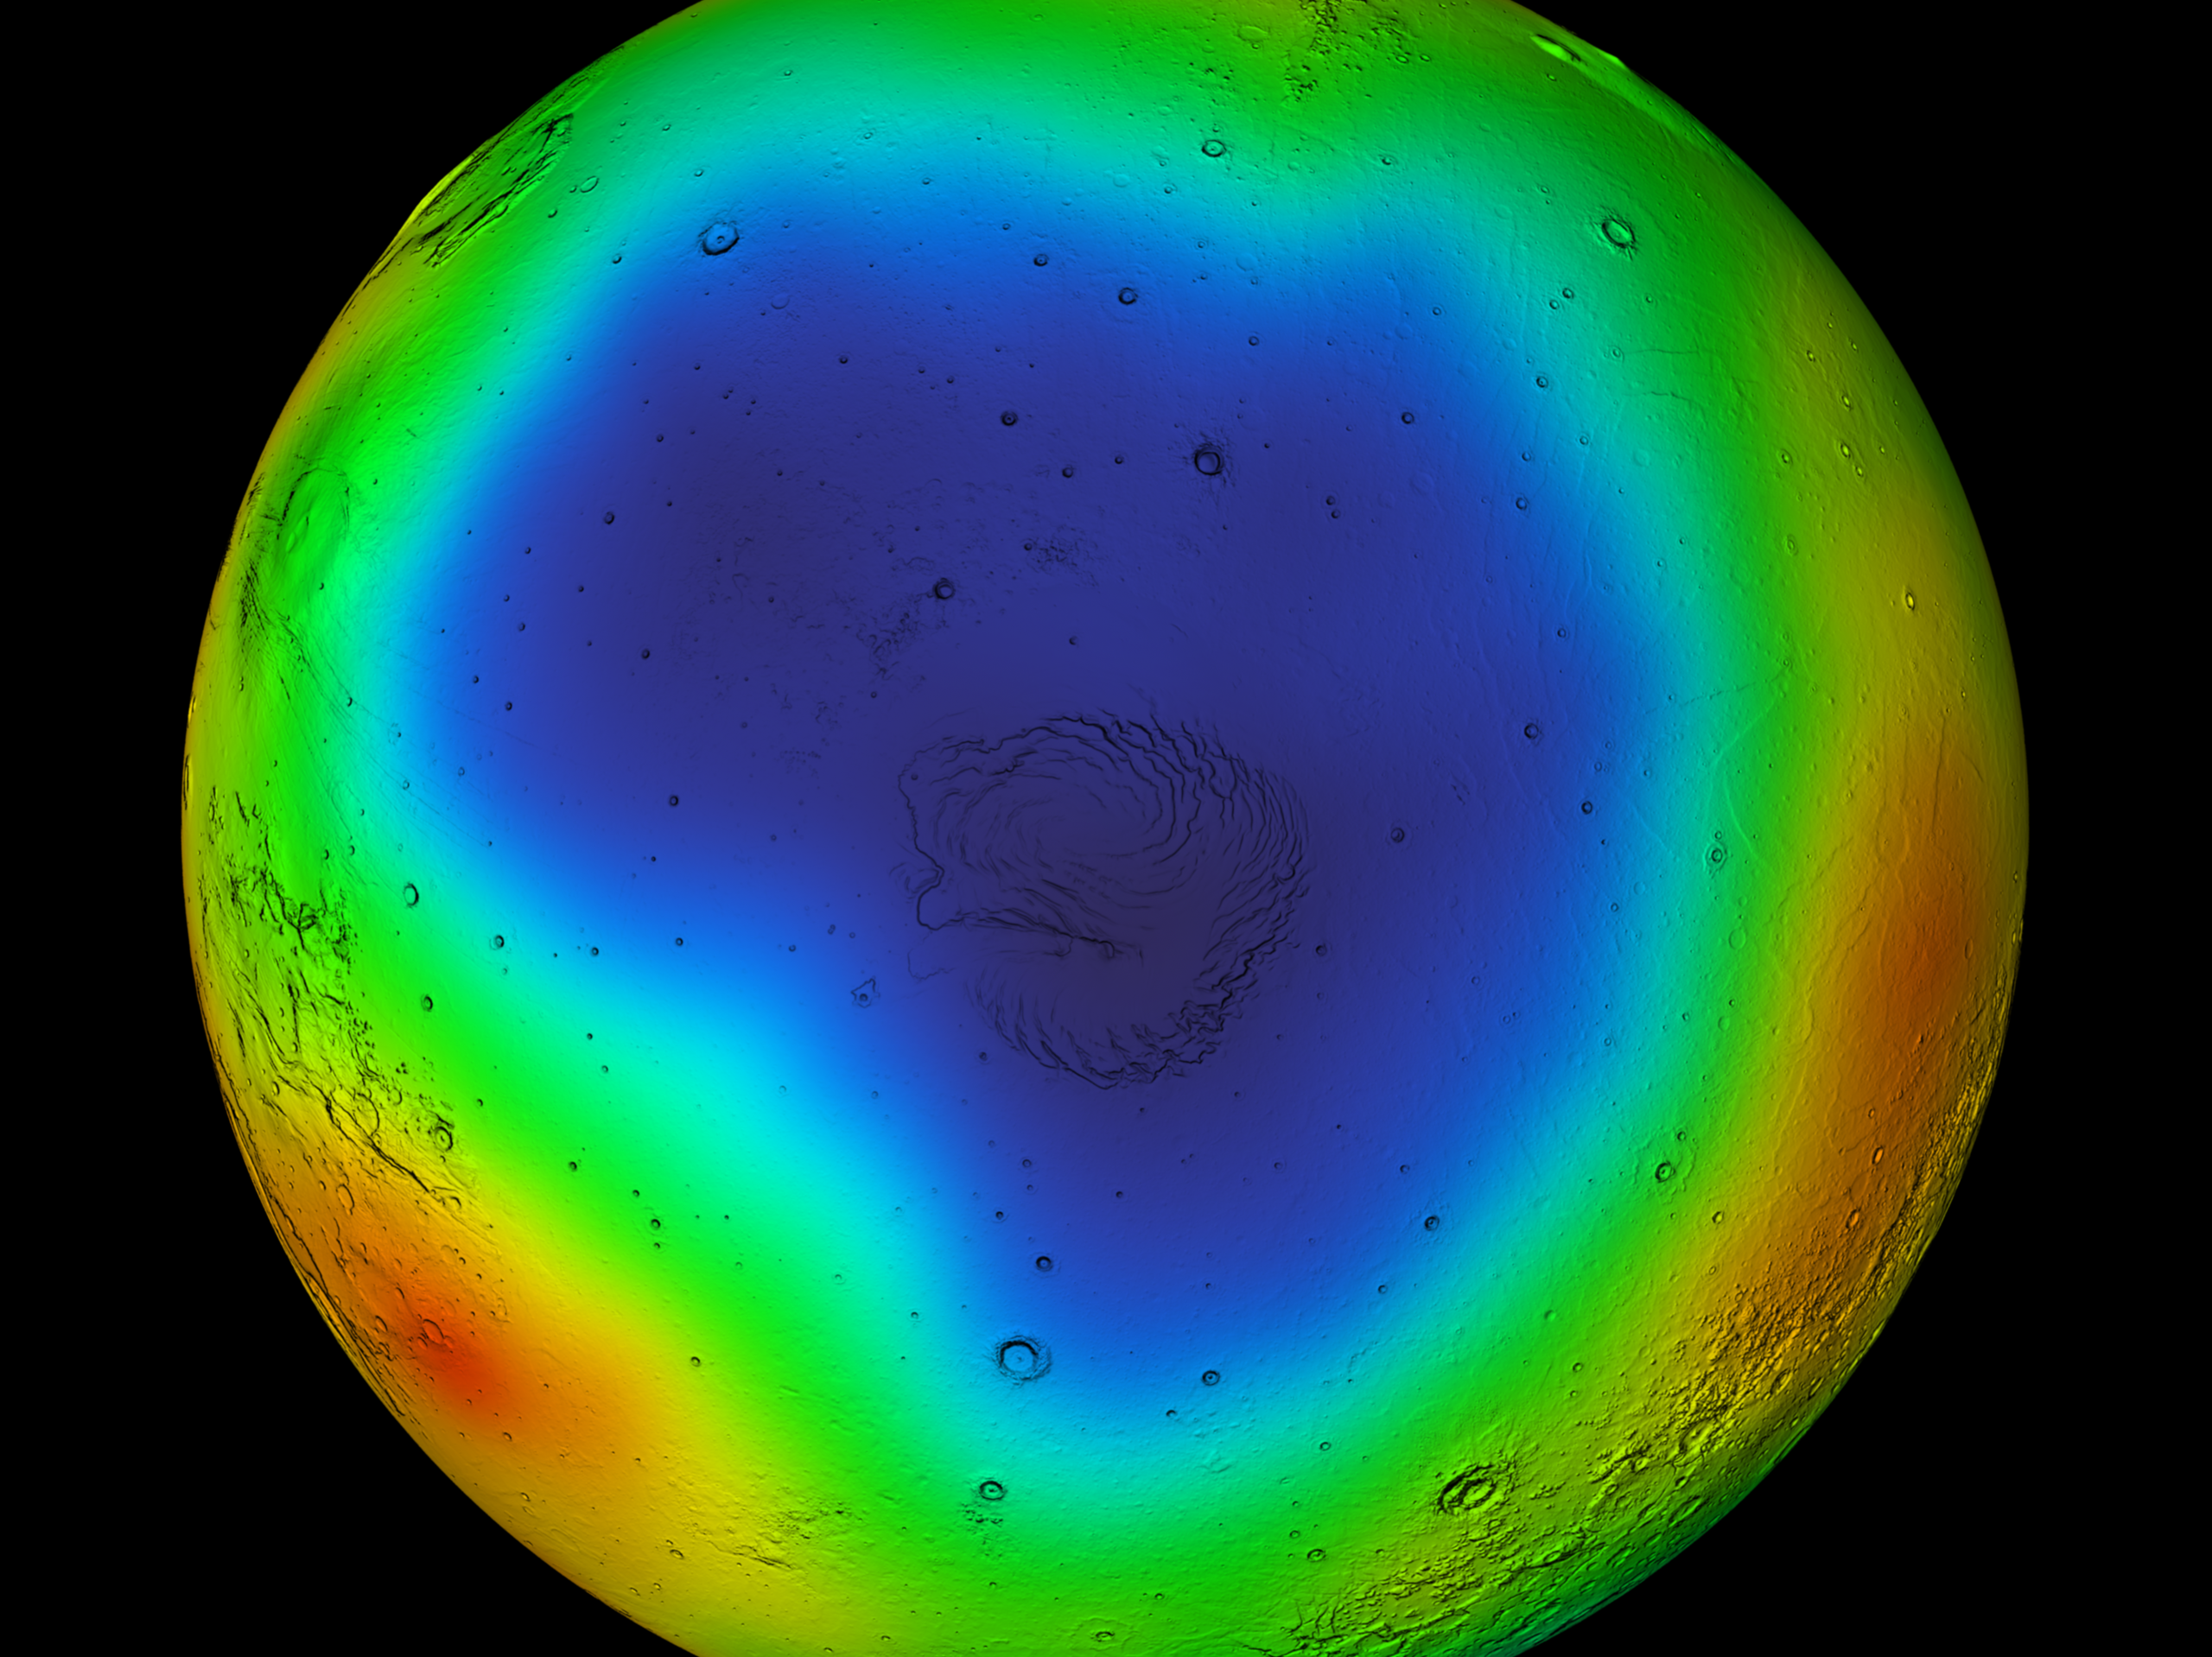

Summer in Mars’ North Polar Region

Observations by NASA’s 2001 Mars Odyssey spacecraft show a summertime view of the north polar region of Mars in intermediate-energy, or epithermal, neutrons. The map is based on data acquired by the high-energy neutron detector, one of the instruments in Odyssey’s gamma-ray spectrometer suite. Soil enriched by hydrogen is indicated by the purple and deep blue colors on the map, which show a low intensity of epithermal neutrons. Progressively smaller amounts of hydrogen are shown in the colors light blue, green, yellow and red. The hydrogen is believed to be in the form of water ice. In some areas, the abundance of water ice is estimated to be up to 90 percent by volume. A shaded-relief rendition of topography is superimposed on this map for geographic reference.

NASA’s Jet Propulsion Laboratory manages the 2001 Mars Odyssey mission for NASA’s Office of Space Science, Washington, D.C. Investigators at Arizona State University in Tempe, the University of Arizona in Tucson, and NASA’s Johnson Space Center, Houston, operate the science instruments. The gamma-ray spectrometer was provided by the University of Arizona in collaboration with the Russian Aviation and Space Agency and Institute for Space Research (IKI), which provided the high-energy neutron detector, and the Los Alamos National Laboratory, New Mexico, which provided the neutron spectrometer. Lockheed Martin Astronautics, Denver, is the prime contractor for the project, and developed and built the orbiter. Mission operations are conducted jointly from Lockheed Martin and from JPL, a division of the California Institute of Technology in Pasadena.

Credit: NASA/JPL/GSFC/IKI